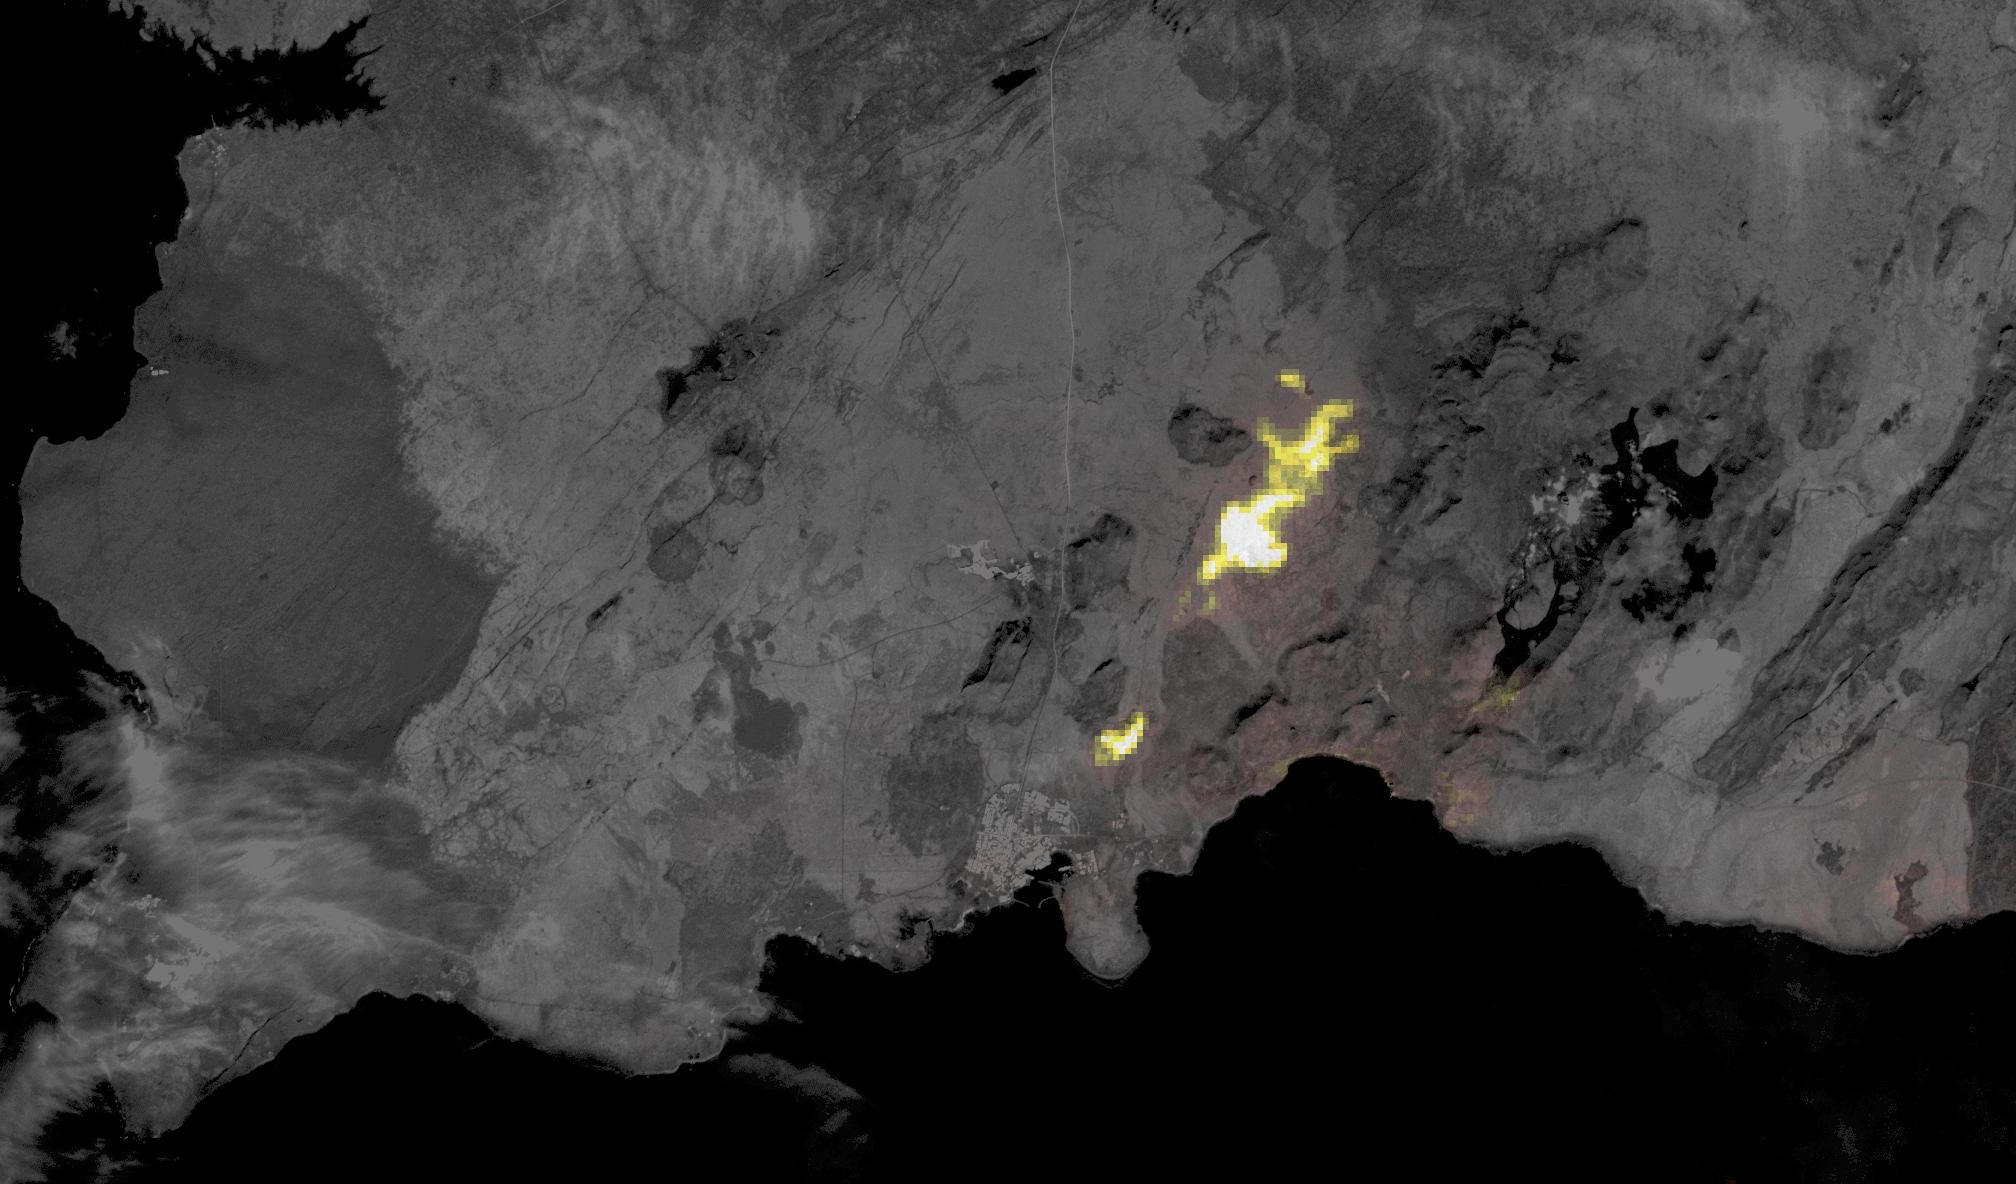

Grindavik, Iceland Eruption

Volcanic activity resumed near the town of Grindavik, Iceland on January 14. A fissure eruption began several kilometers southwest of the 2023 fissure eruptions. This time, several houses were engulfed by lava. When this nighttime thermal image was captured by ASTER on January 24, the eruption had stopped. The background image is an earlier ASTER daytime scene acquired on August 15, 2022. The images cover an area of 17.8 by 30.2 km, and are located at 63.9 degrees north, 22 degrees west.

With its 14 spectral bands from the visible to the thermal infrared wavelength region and its high spatial resolution of about 50 to 300 feet (15 to 90 meters), ASTER images Earth to map and monitor the changing surface of our planet. ASTER is one of five Earth-observing instruments launched Dec. 18, 1999, on Terra. The instrument was built by Japan’s Ministry of Economy, Trade and Industry. A joint U.S./Japan science team is responsible for validation and calibration of the instrument and data products.

The broad spectral coverage and high spectral resolution of ASTER provides scientists in numerous disciplines with critical information for surface mapping and monitoring of dynamic conditions and temporal change. Example applications are monitoring glacial advances and retreats; monitoring potentially active volcanoes; identifying crop stress; determining cloud morphology and physical properties; wetlands evaluation; thermal pollution monitoring; coral reef degradation; surface temperature mapping of soils and geology; and measuring surface heat balance.

The U.S. science team is located at NASA’s Jet Propulsion Laboratory in Pasadena, Calif. The Terra mission is part of NASA’s Science Mission Directorate, Washington.

Credit: NASA/METI/AIST/Japan Space Systems, and U.S./Japan ASTER Science Team